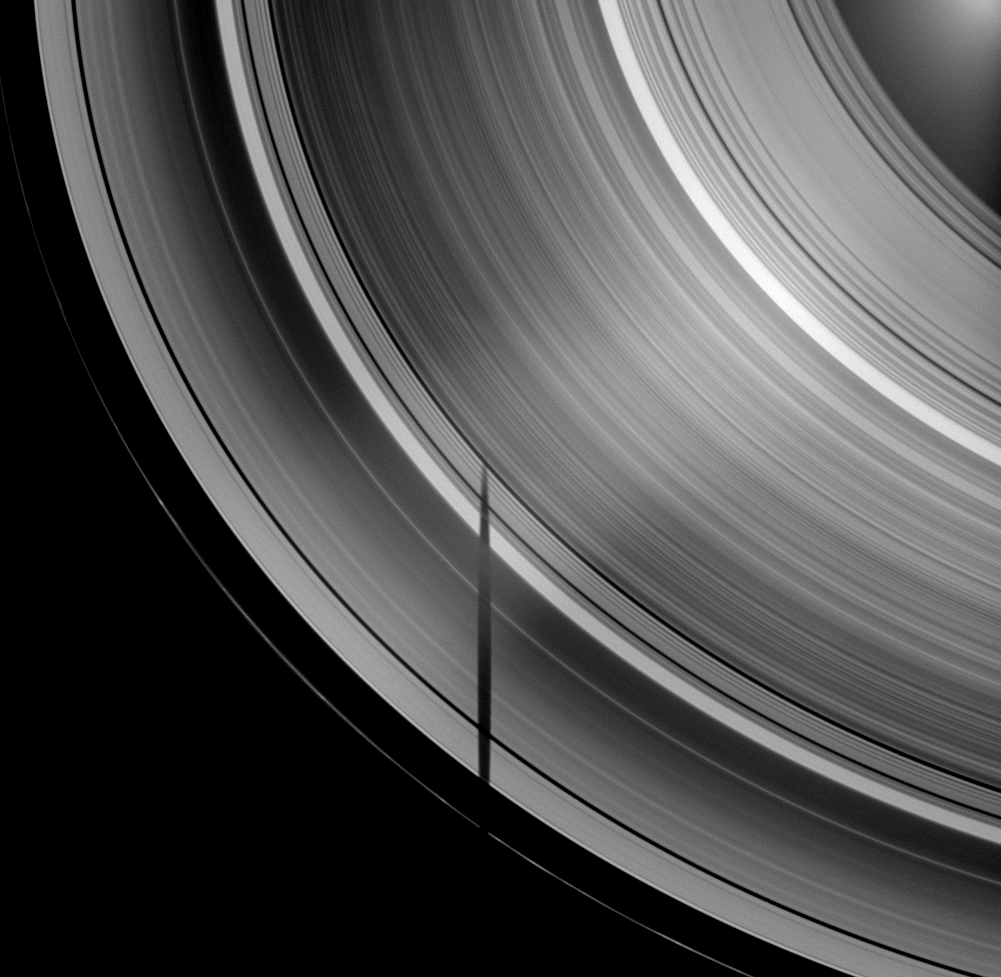

Tethys’ Truncated Shadow

The tip of the shadow of the moon Tethys is cut off where it crosses Saturn’s B ring, demonstrating the variations in density across the planet’s rings.

Most of Tethys’ shadow is seen lying across the A ring and Cassini Division in this view which looks toward the unilluminated side of the rings from about 50 degrees above the ringplane. The densest part of the A ring and the denser B ring let neither sunlight nor the darkness of Tethys’ shadow pass through to the spacecraft’s camera, so the moon’s shadow appears cut off. The B ring appears brightly lit here from Saturnshine. Tethys itself is not shown. See PIA11498 for view of Tethys’ shadow cut off more abruptly by the B ring.

As Saturn approaches its August 2009 equinox, the planet’s moons cast shadows onto the rings. To learn more about this special time and to see a movie of a moon’s shadow moving across the rings, see PIA11651.

The image was taken in visible light with the Cassini spacecraft wide-angle camera on April 29, 2009. The view was acquired at a distance of approximately 1.3 million kilometers (808,000 miles) from Saturn and at a Sun-Saturn-spacecraft, or phase, angle of 52 degrees. Image scale is 76 kilometers (47 miles) per pixel.

The Cassini-Huygens mission is a cooperative project of NASA, the European Space Agency and the Italian Space Agency. The Jet Propulsion Laboratory, a division of the California Institute of Technology in Pasadena, manages the mission for NASA’s Science Mission Directorate, Washington, D.C. The Cassini orbiter and its two onboard cameras were designed, developed and assembled at JPL. The imaging operations center is based at the Space Science Institute in Boulder, Colo.

Credit: NASA/JPL/Space Science Institute